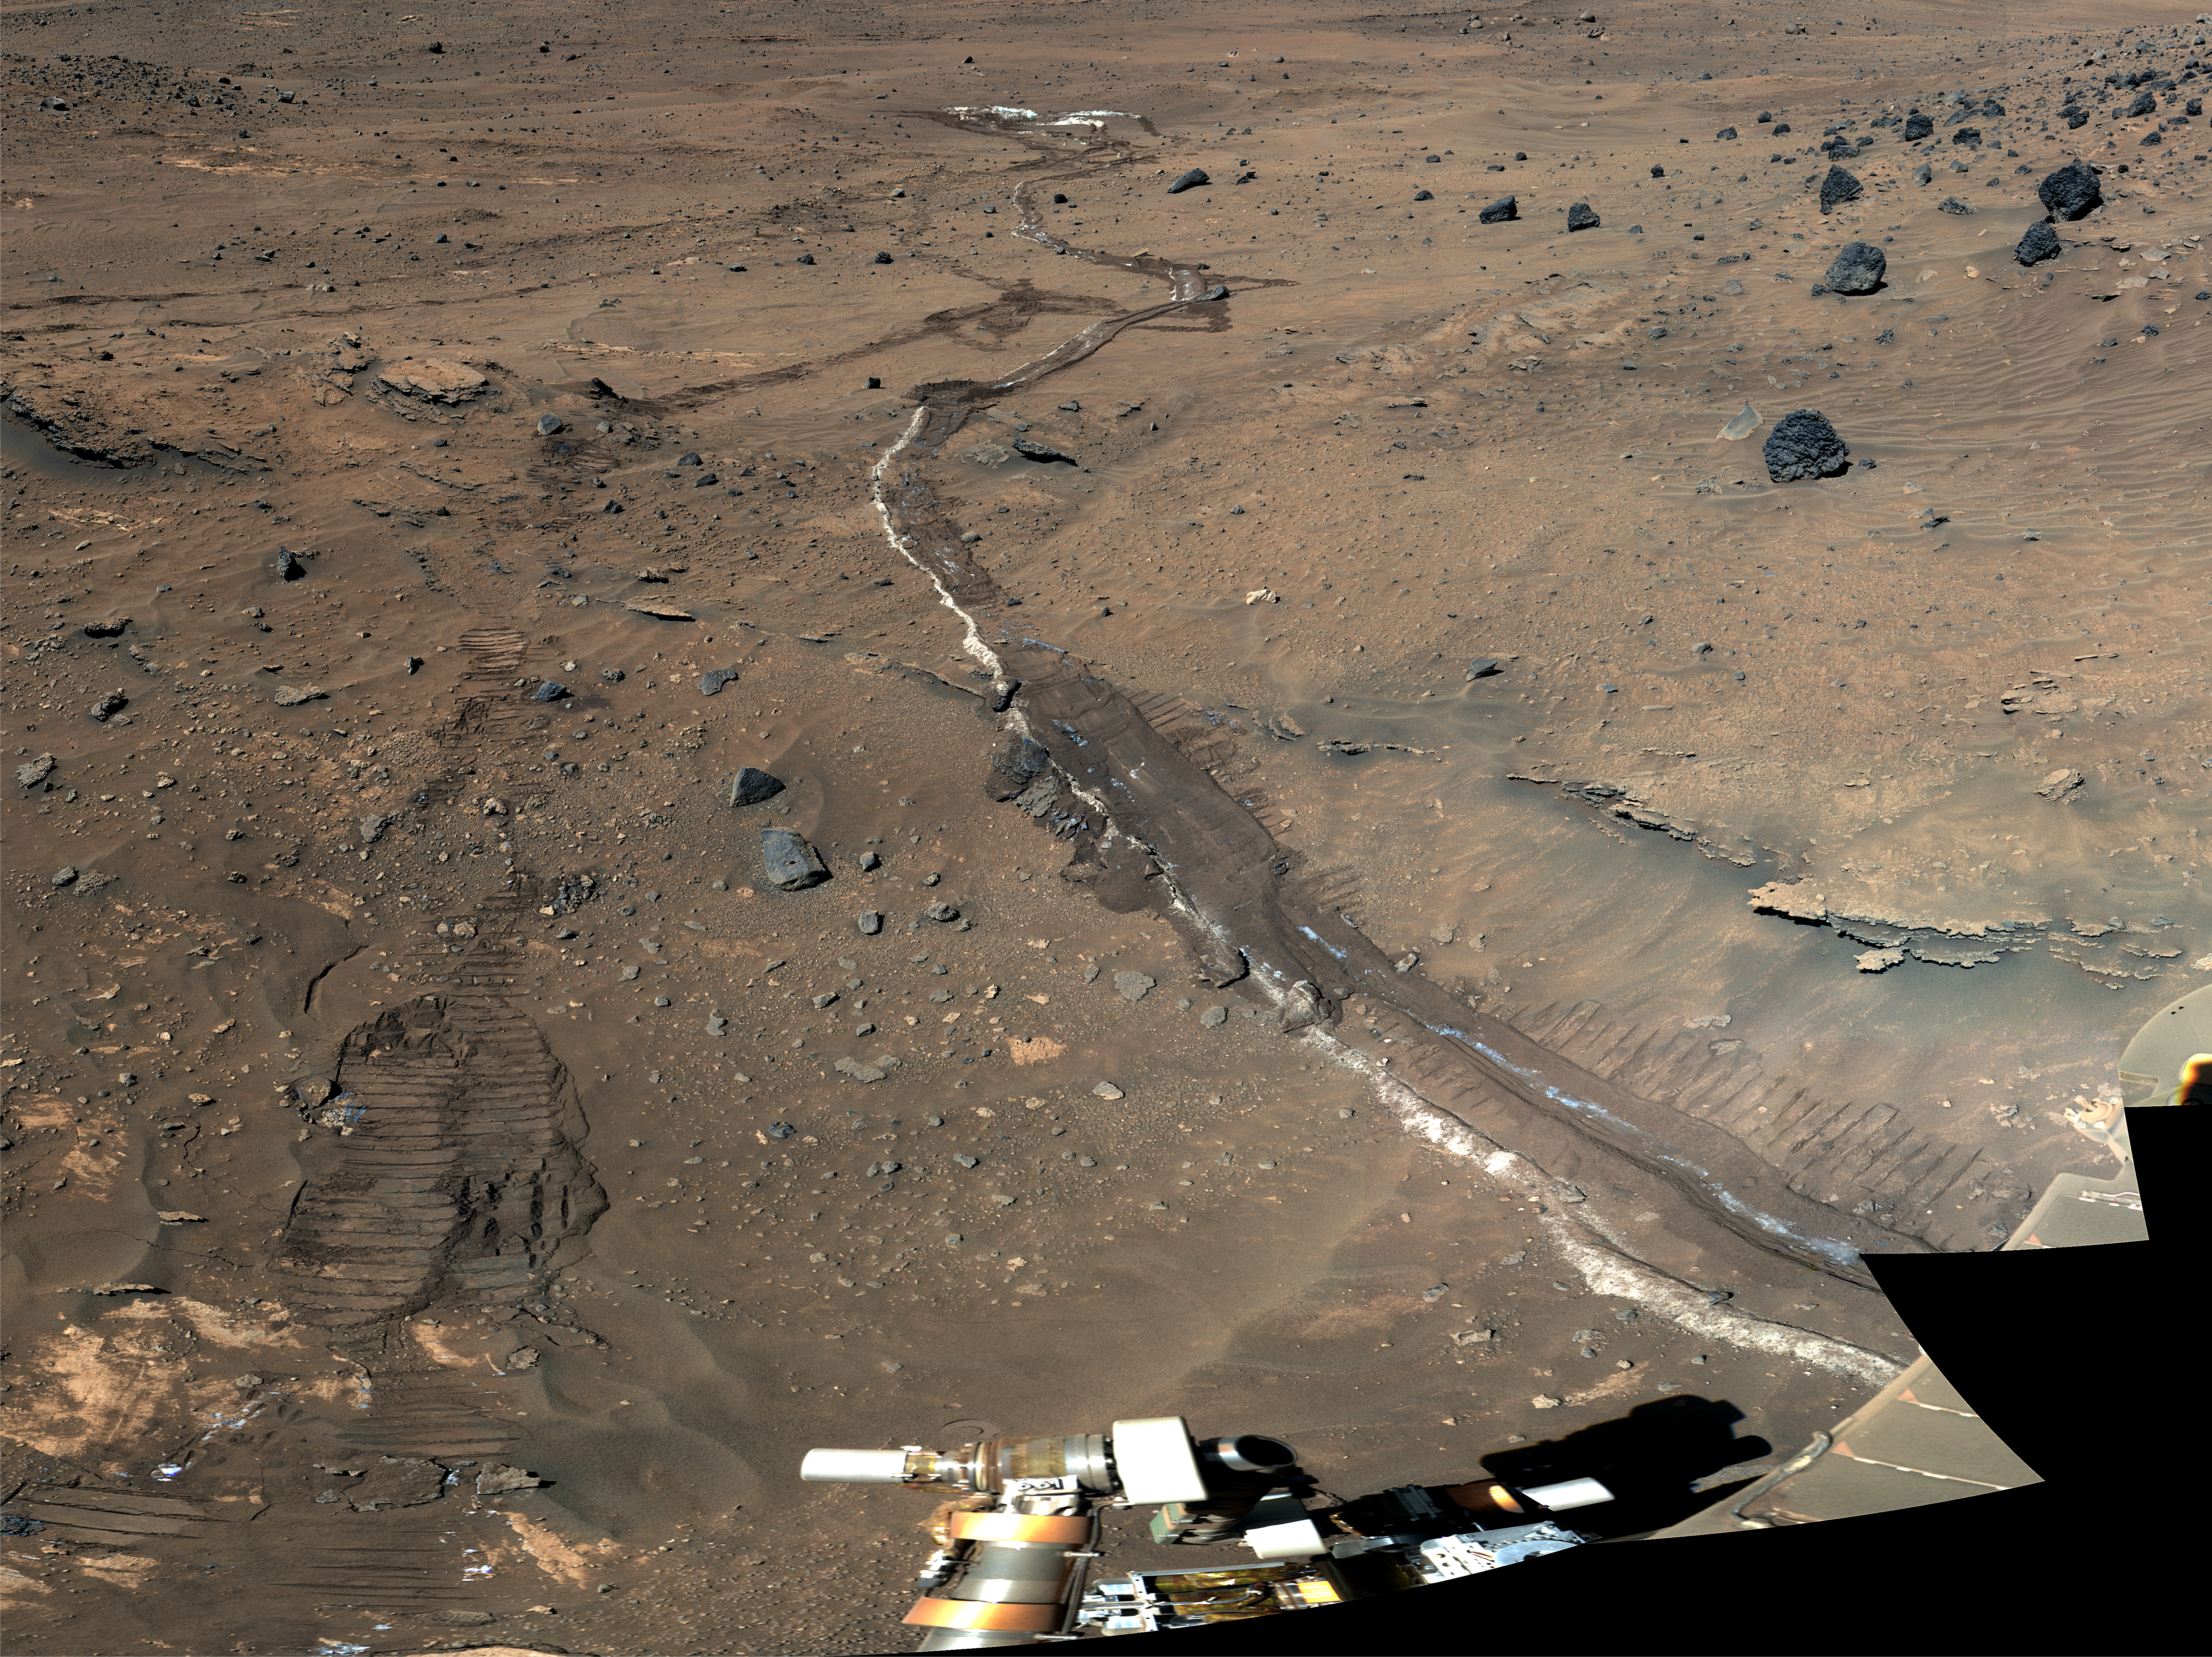

Looking East to ‘Tyrone’

Annotated Version

This is a portion of an image, called the “McMurdo Panorama,” taken by the panoramic camera on the Spirit rover during its winter campaign. The view is looking toward the east, at “Tyrone,” the light-toned soils exposed by the rover’s wheels. The Tyrone area proved difficult for Spirit to get through, so the rover was commanded to traverse to “Low Ridge,” the site of the winter campaign. Note the light-toned material in the wheel tracks generated as the rover drove to the site. Several rock and soil targets are shown that were investigated with instruments on the rover’s robotic arm.

The McMurdo Panorama PIA01907 was acquired over several months while Spirit was on “Low Ridge.” It required all of the camera’s geology filters and covered 360 degrees in azimuth. This view is in false color, with blue, green and red representing data collected through 430-nanometer, 530-nanometer and 750-nanometer filters, respectively.

Credit: NASA/JPL-Caltech/Cornell